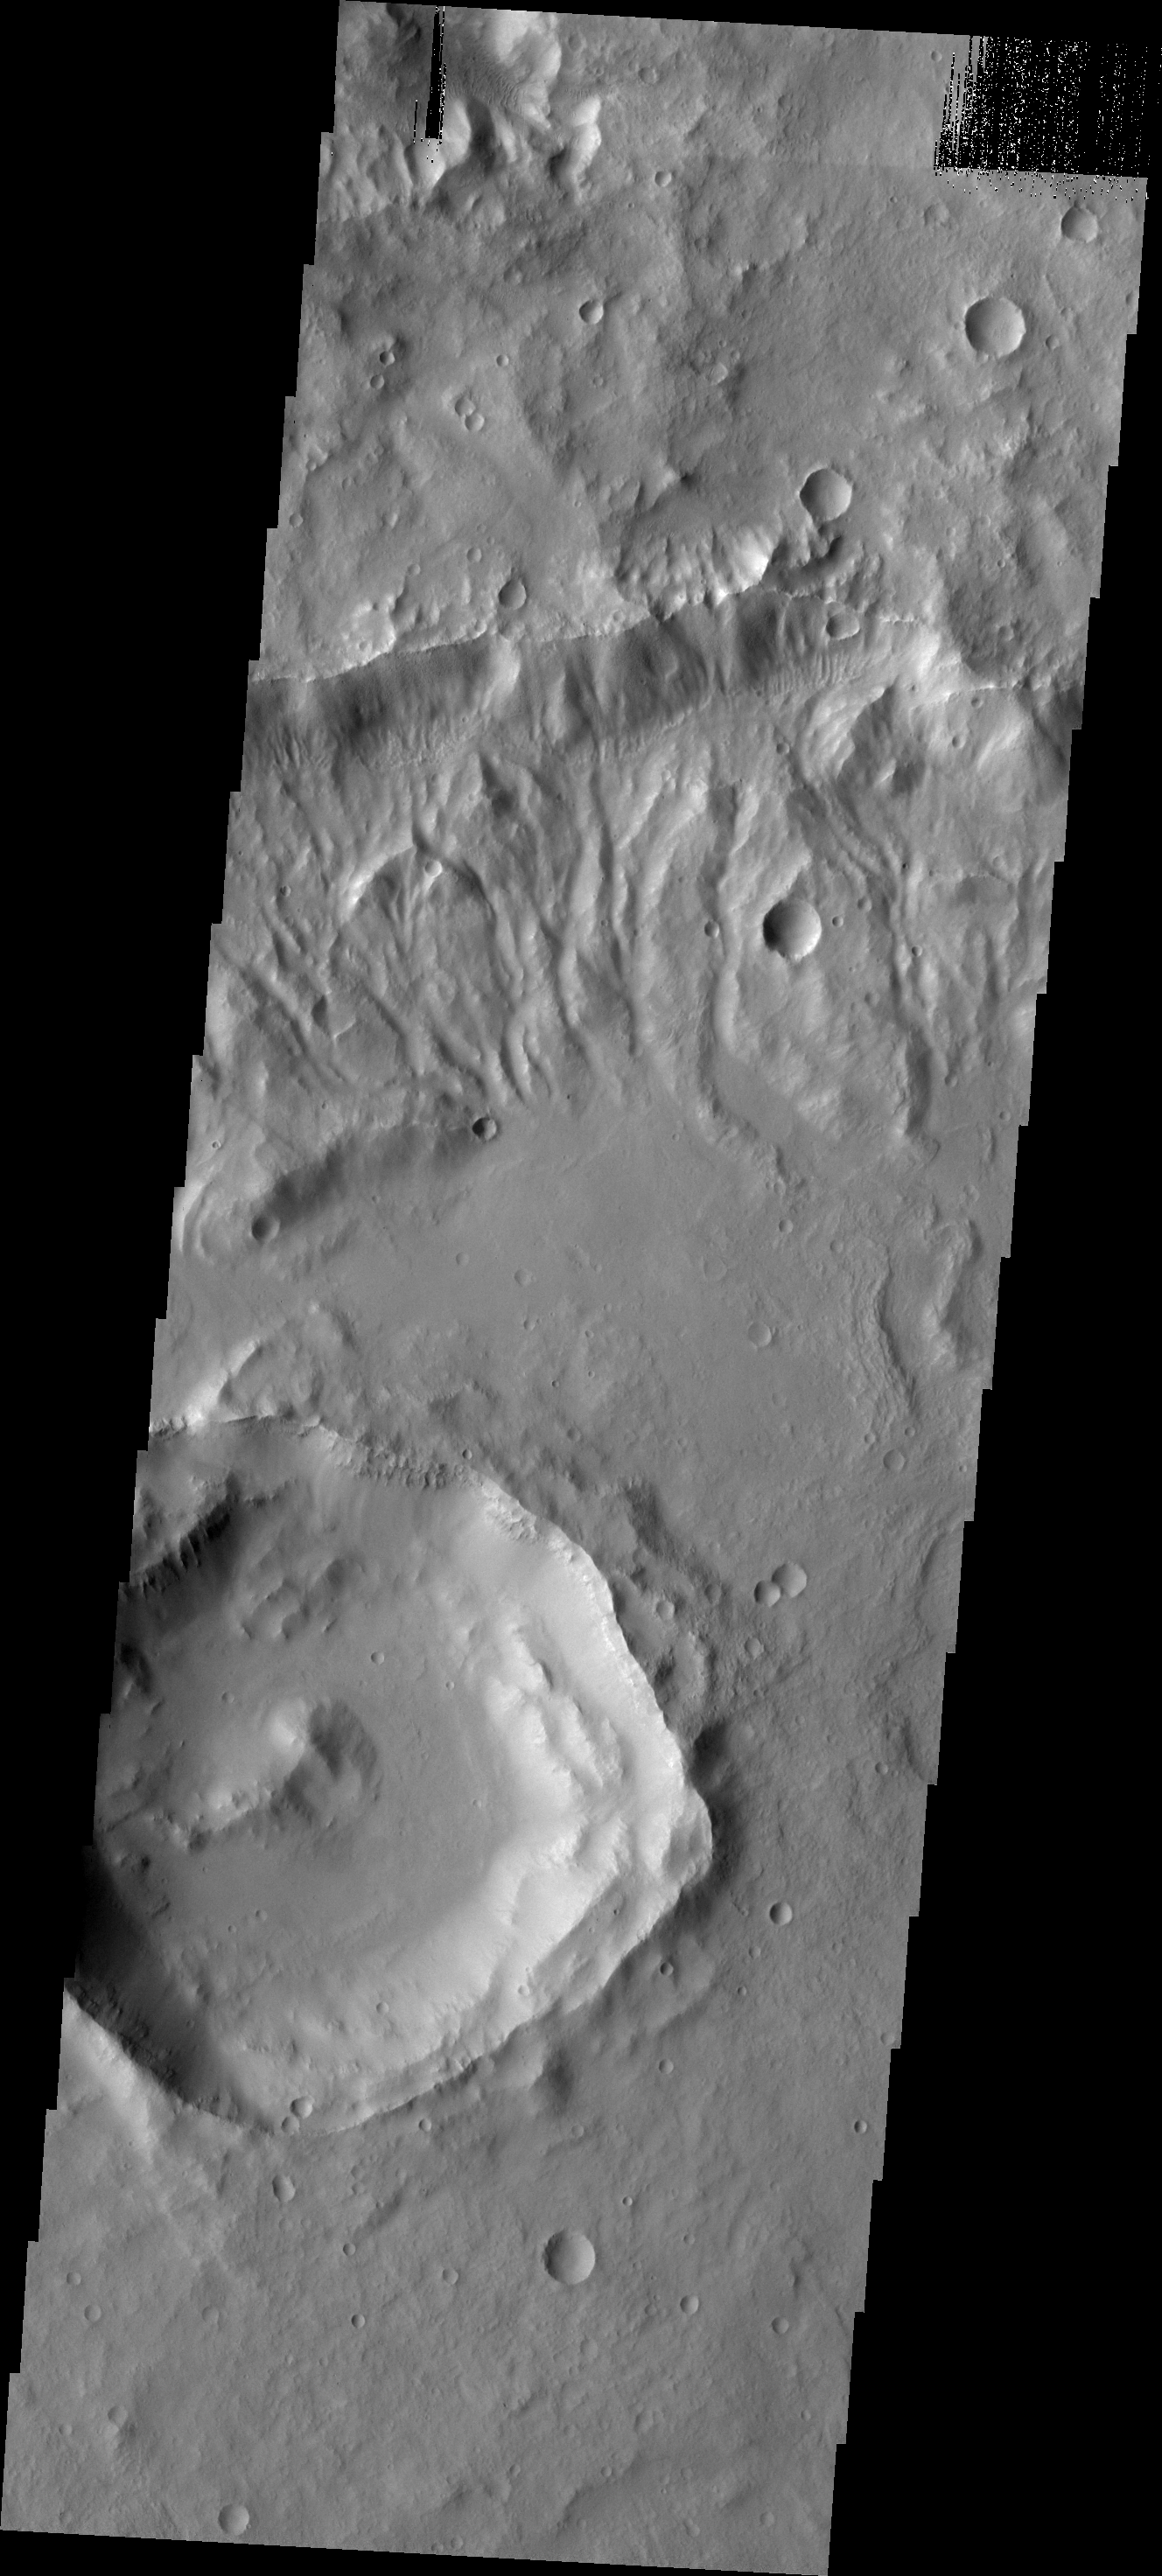

Channels

Channels dissect the nothern rim of this relatively large unnamed crater in northern Terra Cimmeria.

Image information: VIS instrument. Latitude -30.9N, Longitude 133.0E. 17 meter/pixel resolution.

Please see the THEMIS Data Citation Note for details on crediting THEMIS images.

Note: this THEMIS visual image has not been radiometrically nor geometrically calibrated for this preliminary release. An empirical correction has been performed to remove instrumental effects. A linear shift has been applied in the cross-track and down-track direction to approximate spacecraft and planetary motion. Fully calibrated and geometrically projected images will be released through the Planetary Data System in accordance with Project policies at a later time.

NASA’s Jet Propulsion Laboratory manages the 2001 Mars Odyssey mission for NASA’s Office of Space Science, Washington, D.C. The Thermal Emission Imaging System (THEMIS) was developed by Arizona State University, Tempe, in collaboration with Raytheon Santa Barbara Remote Sensing. The THEMIS investigation is led by Dr. Philip Christensen at Arizona State University. Lockheed Martin Astronautics, Denver, is the prime contractor for the Odyssey project, and developed and built the orbiter. Mission operations are conducted jointly from Lockheed Martin and from JPL, a division of the California Institute of Technology in Pasadena.

Credit: NASA/JPL/ASU